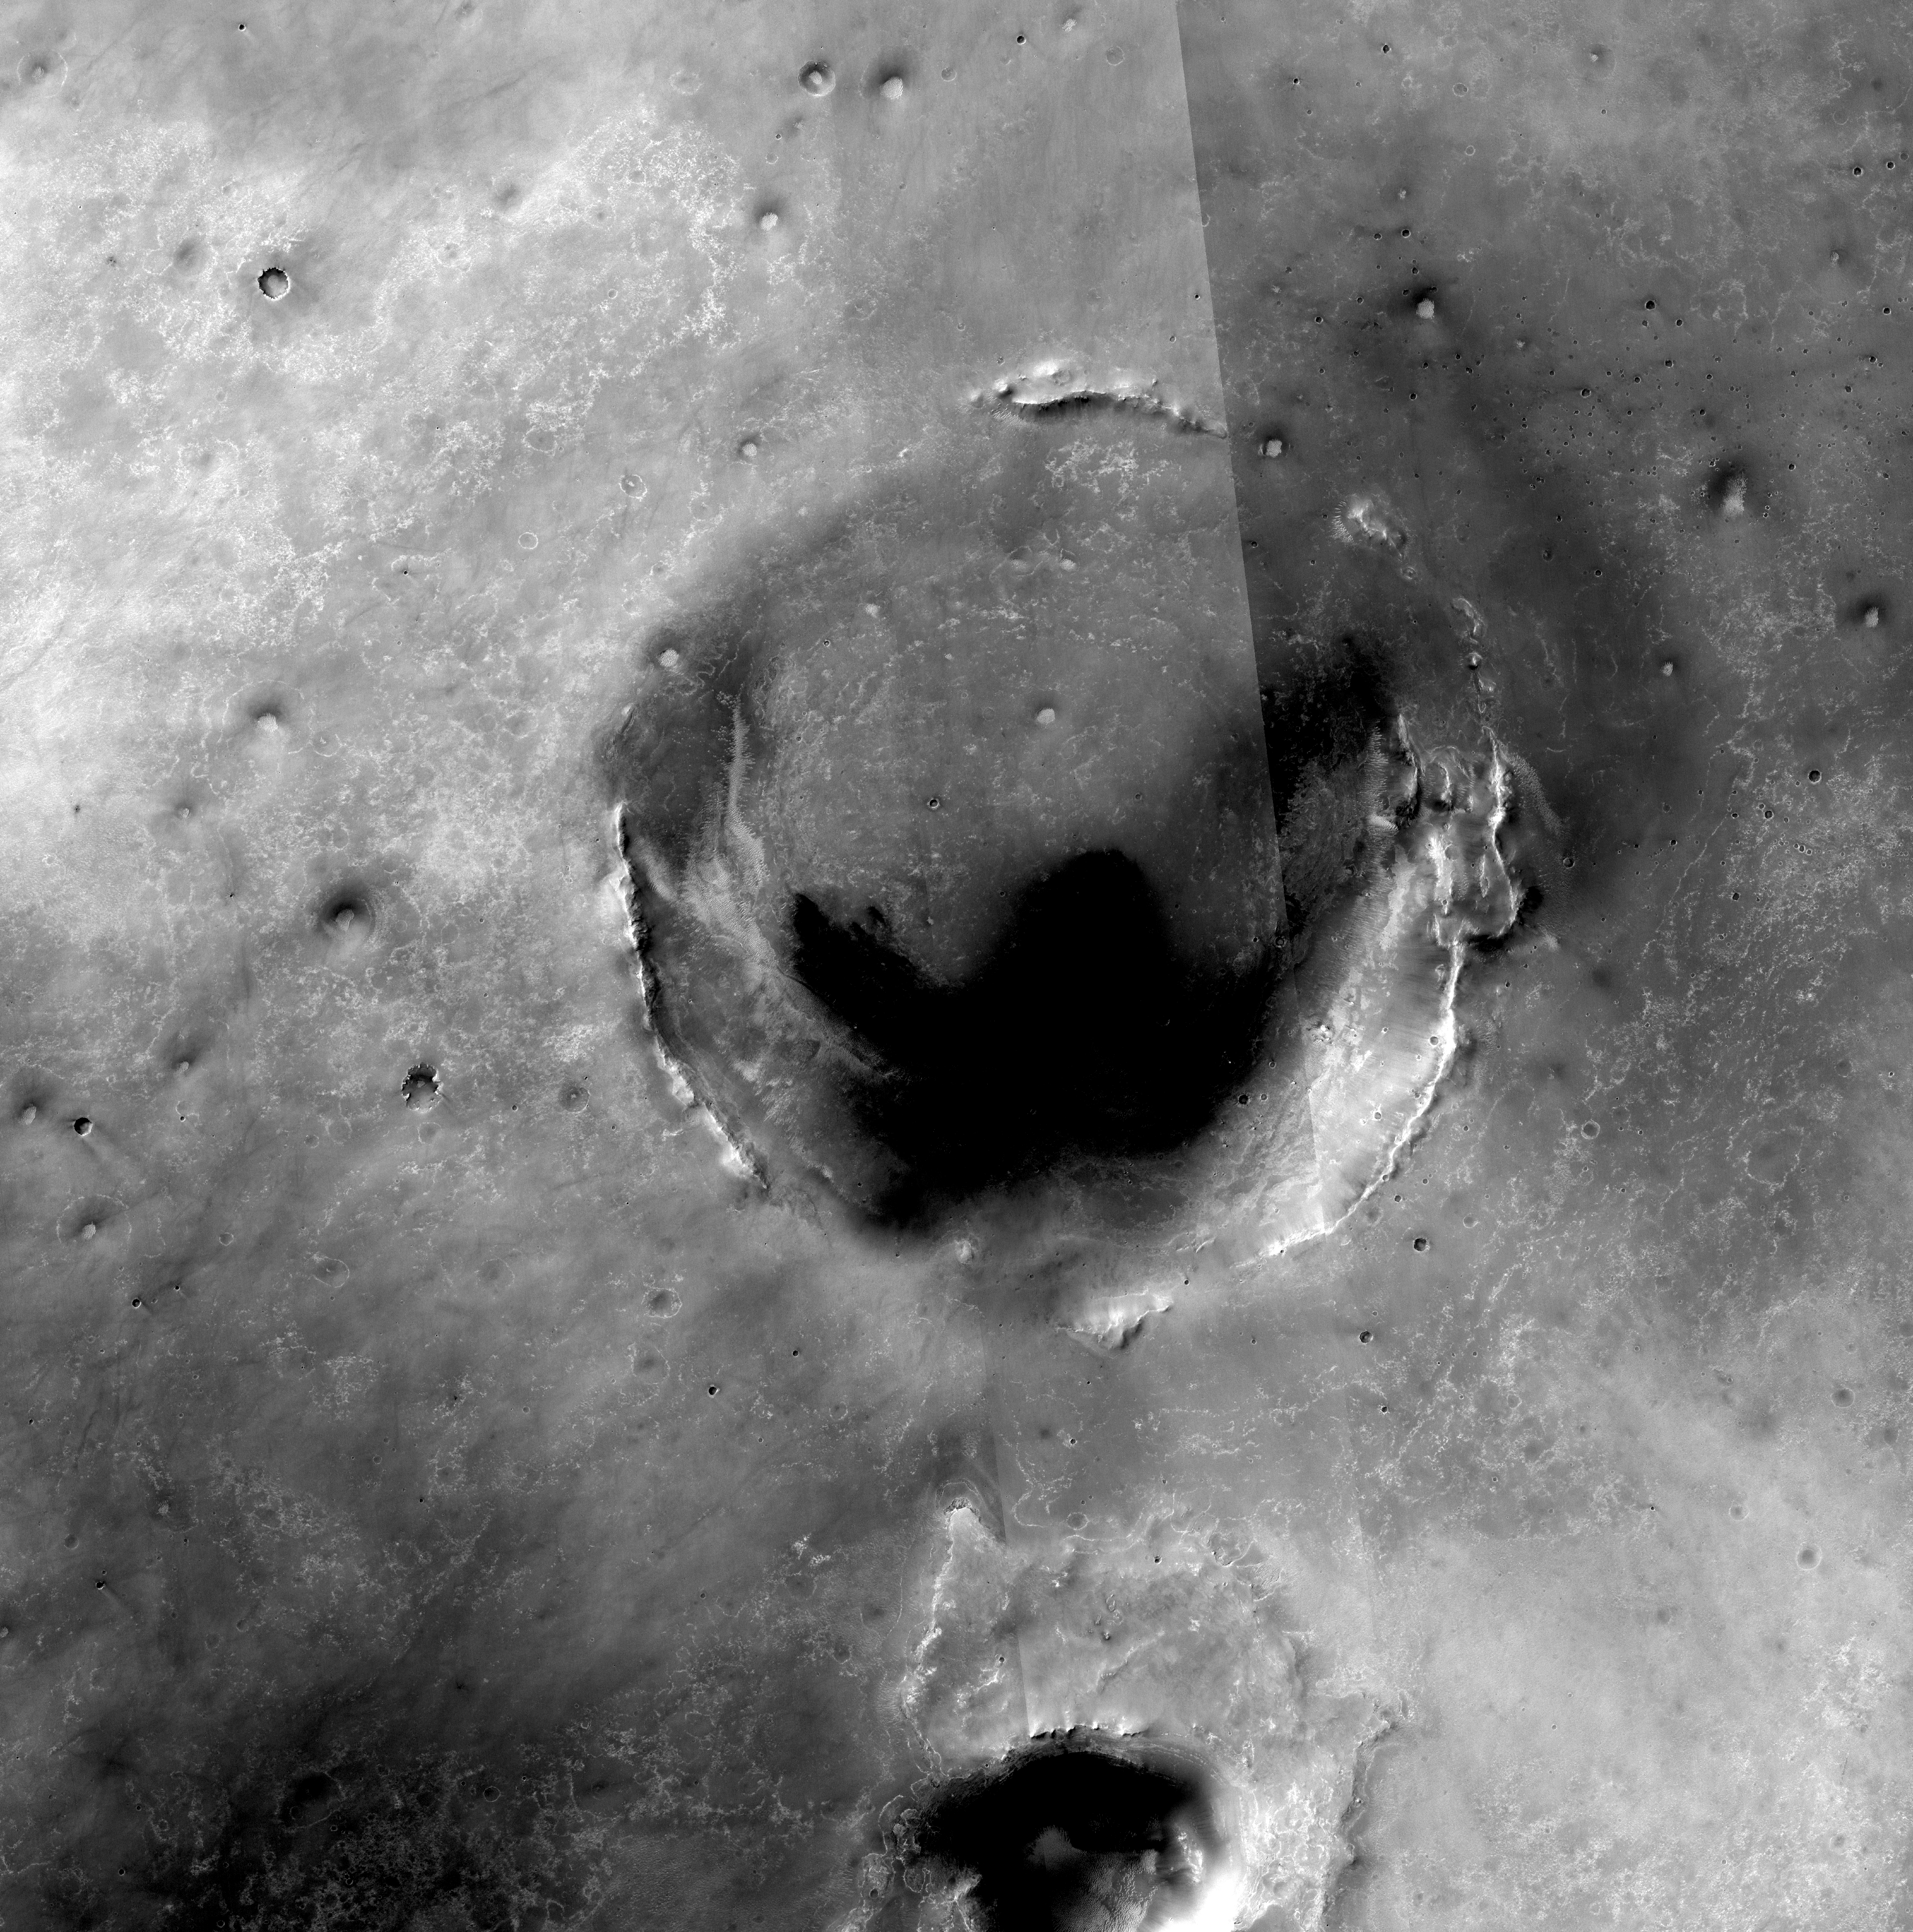

Opportunity Amid Mars Craters

Annotated Map

This map of the region around NASA’s Mars Exploration Rover Opportunity shows the relative locations of several craters and the rover in May 2010, when Opportunity took images for a super-resolution view of the horizon to the rover’s southeast (PIA13197).

The base map here is a mosaic of images from the Context Camera on NASA’s Mars Reconnaissance Orbiter. The scale bar is 5 kilometers (3.1 miles).

Opportunity explored Endurance Crater, near the upper-left corner of this map, during the first year after the rover’s January 2004 arrival on Mars for a mission originally scheduled to last for three months. Since the summer of 2008, when Opportunity finished two years of studying Victoria Crater, the rover’s long-term destination has been the much larger Endeavour Crater. The route chosen for the journey veers south of the shortest path between the two craters in order to avoid hazardously large ripples of sand. By the spring of 2010, Opportunity had covered more than a third of the charted, 19-kilometer (12-mile) route from Victoria to Endeavour and reached an area with a gradual, southward slope offering a view of a portion of Endeavour’s elevated rim.

On this map, the southeastward lines originating from the point labeled “Sol 2239” show the angle covered in the super-resolution view generated from a set of images that Opportunity’s panoramic camera (Pancam) took during the 2,239th Martian day, or sol, of Opportunity’s mission on Mars (May 12, 2010). The points labeled “Cape Tribulation,” “Cape Byron,” “Cape Dromedary” and “Point Hicks” on this map are also visible in that Sol 2239 Pancam view, as correlated by rover science team member Tim Parker, of NASA’s Jet Propulsion Laboratory. The science team has assigned those and other informal names for features at Endeavour Crater using as a theme names of places visited by British Royal Navy Capt. James Cook in his 1769-1771 Pacific voyage in command of H.M.S. Endeavour. The Pancam view also shows some of the thick deposit of material ejected by the impact that excavated Iazu Crater, south of Endeavour. The observed increase in brightness of Iazu’s ejecta relative to Endeavour’s features is consistent with modeling by science team members Mike Wolff, of the Space Science Institute, and Ray Arvidson,of Washington University in St. Louis, applying optical characteristics Opportunity has measured in the Martian atmosphere.

After the rover team chose Endeavour as a long-term destination, the goal became even more alluring when observations with the Compact Reconnaissance Imaging Spectrometer for Mars, also on the Mars Reconnaissance Orbiter, found clay minerals exposed at Endeavour. James Wray, of Cornell University, and co-authors reported observations of those minerals in Geophysical Research Letters in 2009. Clay minerals, which form under wet and relatively neutral pH conditions, have been found extensively on Mars from orbit but have not been examined on the surface. Additional observations with that spectrometer are helping the rover team choose which part of Endeavour’s rim to visit first with Opportunity.

Credit: NASA/JPL-Caltech/Malin Space Science Systems